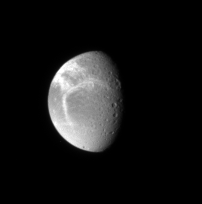

Wisps on Dione

The Cassini spacecraft spies bright fractures in the icy crust of Dione. These bright “linea” cover the moon’s trailing hemisphere and were imaged by Cassini at high resolution in 2005 (see PIA07368).

This view looks toward the northern hemisphere on Dione’s anti-Saturn side. North on Dione (1,126 kilometers, or 700 miles across) is up and rotated 33 degrees to the right.

The image was taken in visible light with the Cassini spacecraft narrow-angle camera on May 1, 2007 at a distance of approximately 1.8 million kilometers (1.1 million miles) from Dione and at a Sun-Dione-spacecraft, or phase, angle of 60 degrees. Image scale is 11 kilometers (7 miles) per pixel.

The Cassini-Huygens mission is a cooperative project of NASA, the European Space Agency and the Italian Space Agency. The Jet Propulsion Laboratory, a division of the California Institute of Technology in Pasadena, manages the mission for NASA’s Science Mission Directorate, Washington, D.C. The Cassini orbiter and its two onboard cameras were designed, developed and assembled at JPL. The imaging operations center is based at the Space Science Institute in Boulder, Colo.

Credit: NASA/JPL/Space Science Institute